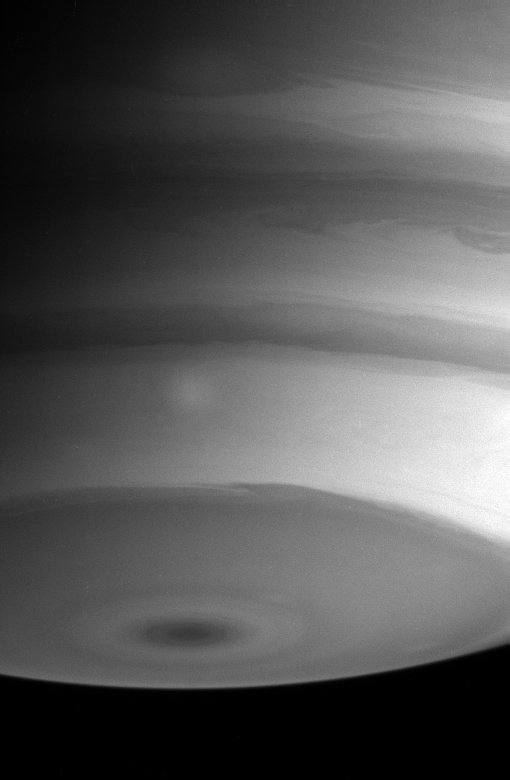

Light and Dark Bands

Saturn’s southern hemisphere boasts a great deal of fine detail in the turbulent boundaries between the atmospheric bands in this Cassini image. Note the faint bright spot in the band north of the dark polar region.

The image was taken with the Cassini spacecraft narrow angle camera on Sept. 3, 2004, at a distance of 9 million kilometers (5.6 million miles) from Saturn, through a filter sensitive to wavelengths of infrared light. The image scale is 53 kilometers (33 miles) per pixel.

The image was taken with the Cassini spacecraft narrow angle camera on Sept. 10, 2004, at a distance of 8.8 million kilometers (5.5 million miles) from Saturn, through a filter sensitive to wavelengths of infrared light centered at 750 nanometers. The image scale is 52 kilometers (32 miles) per pixel. The image has been contrast enhanced to improve visibility of features in the atmosphere.

The Cassini-Huygens mission is a cooperative project of NASA, the European Space Agency and the Italian Space Agency. The Jet Propulsion Laboratory, a division of the California Institute of Technology in Pasadena, manages the Cassini-Huygens mission for NASA’s Office of Space Science, Washington, D.C. The Cassini orbiter and its two onboard cameras, were designed, developed and assembled at JPL. The imaging team is based at the Space Science Institute, Boulder, Colo.

Credit: NASA/JPL/Space Science Institute